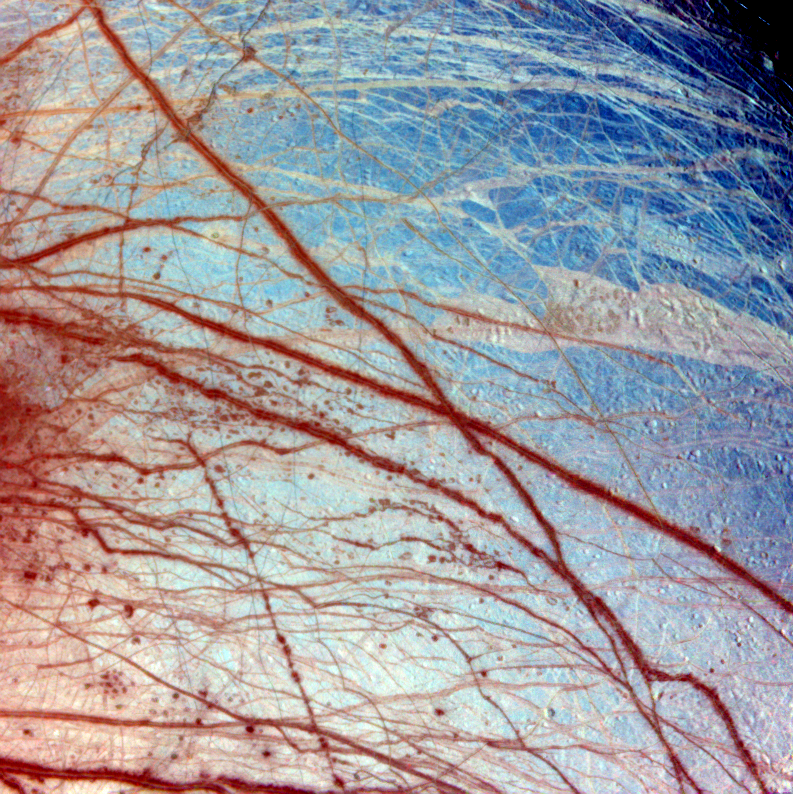

Europa In Color

False color has been used here to enhance the visibility of certain features in this composite of three images of the Minos Linea region on Jupiter’s moon Europa taken on 28 June 1996 Universal Time by the solid state imaging camera on NASA’s Galileo spacecraft. Triple bands, lineae and mottled terrains appear in brown and reddish hues, indicating the presence of contaminants in the ice. The icy plains, shown here in bluish hues, subdivide into units with different albedos at infrared wavelengths probably because of differences in the grain size of the ice. The composite was produced using images with effective wavelengths at 989, 757, and 559 nanometers. The spatial resolution in the individual images ranges from 1.6 to 3.3 kilometers (1 to 2 miles) per pixel. The area covered, centered at 45N, 221 W, is about 1,260 km (about 780 miles) across.

The Jet Propulsion Laboratory, Pasadena, CA manages the mission for NASA’s Office of Space Science, Washington, DC.

Credit: NASA/JPL/University of Arizona